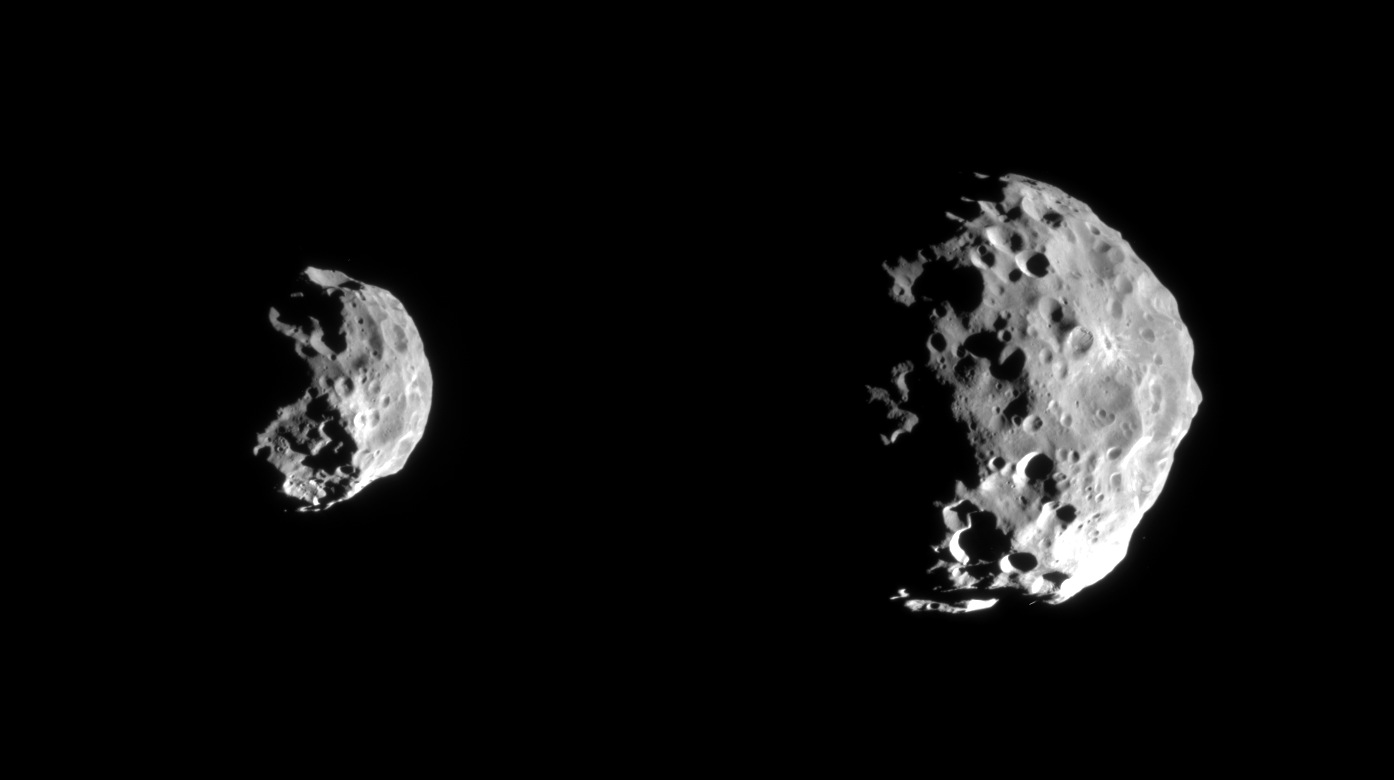

Battered Moon

Early images returned from the first detailed reconnaissance of Saturn’s small outer moon, Phoebe, show breathtaking details in the moon’s pockmarked surface that already have imaging scientists puzzling over the body’s history. The images are only a preview of what to expect from the high resolution images to be examined later today which will show details about 10 times smaller.

Phoebe has revealed itself to be a rugged, heavily cratered body, with overlapping craters of varying sizes. This morphology suggests an old surface. There are apparently many craters smaller than 1 km, indicating that projectiles probably smaller than 100 meters once pummeled Phoebe. Whether these objects were cometary or asteroidal in origin, or were the debris that resulted from impacts on other bodies within the Saturn system, is hotly debated. There is also variation in surface brightness across the body.

In the first image (at left) in which Phoebe looks somewhat like a sideways skull, the large crater near the bottom displays a complex and rugged interior. The lower right hand part of Phoebe appears to be covered by bright wispy material.

The second, higher resolution image further reveals the moon’s battered surface, including a crater near the right hand edge with bright rays that extend outward from its center. This suggests that dark material coats the outside. Features reminiscent of those seen on the Martian moon Phobos — such as linear grooves–are faintly visible in the upper part of this image. There are suggestions of linear ridges or grooves and of chains of craters, perhaps radial to a large crater just hidden on the un-illuminated region in the upper left.

Left to right, the two views were obtained at phase, or Sun-Phoebe-spacecraft, angles of approximately 86 degrees, and from distances ranging from 143,068 kilometers (88,918 miles) to 77,441 kilometers (48, 130 miles); for reference, Cassini’s closest approach to Phoebe was approximately 2,068 kilometers (1,285 miles). The image scale ranges from 0.86 to 0.46 kilometers (0.53 to 0.29 miles) per pixel. No enhancement of any kind has been performed on the images.

The Cassini-Huygens mission is a cooperative project of NASA, the European Space Agency and the Italian Space Agency. The Jet Propulsion Laboratory, a division of the California Institute of Technology in Pasadena, manages the Cassini-Huygens mission for NASA’s Office of Space Science, Washington, D.C. The Cassini orbiter and its two onboard cameras, were designed, developed and assembled at JPL. The imaging team is based at the Space Science Institute, Boulder, Colo.

Credit: NASA/JPL/Space Science Institute